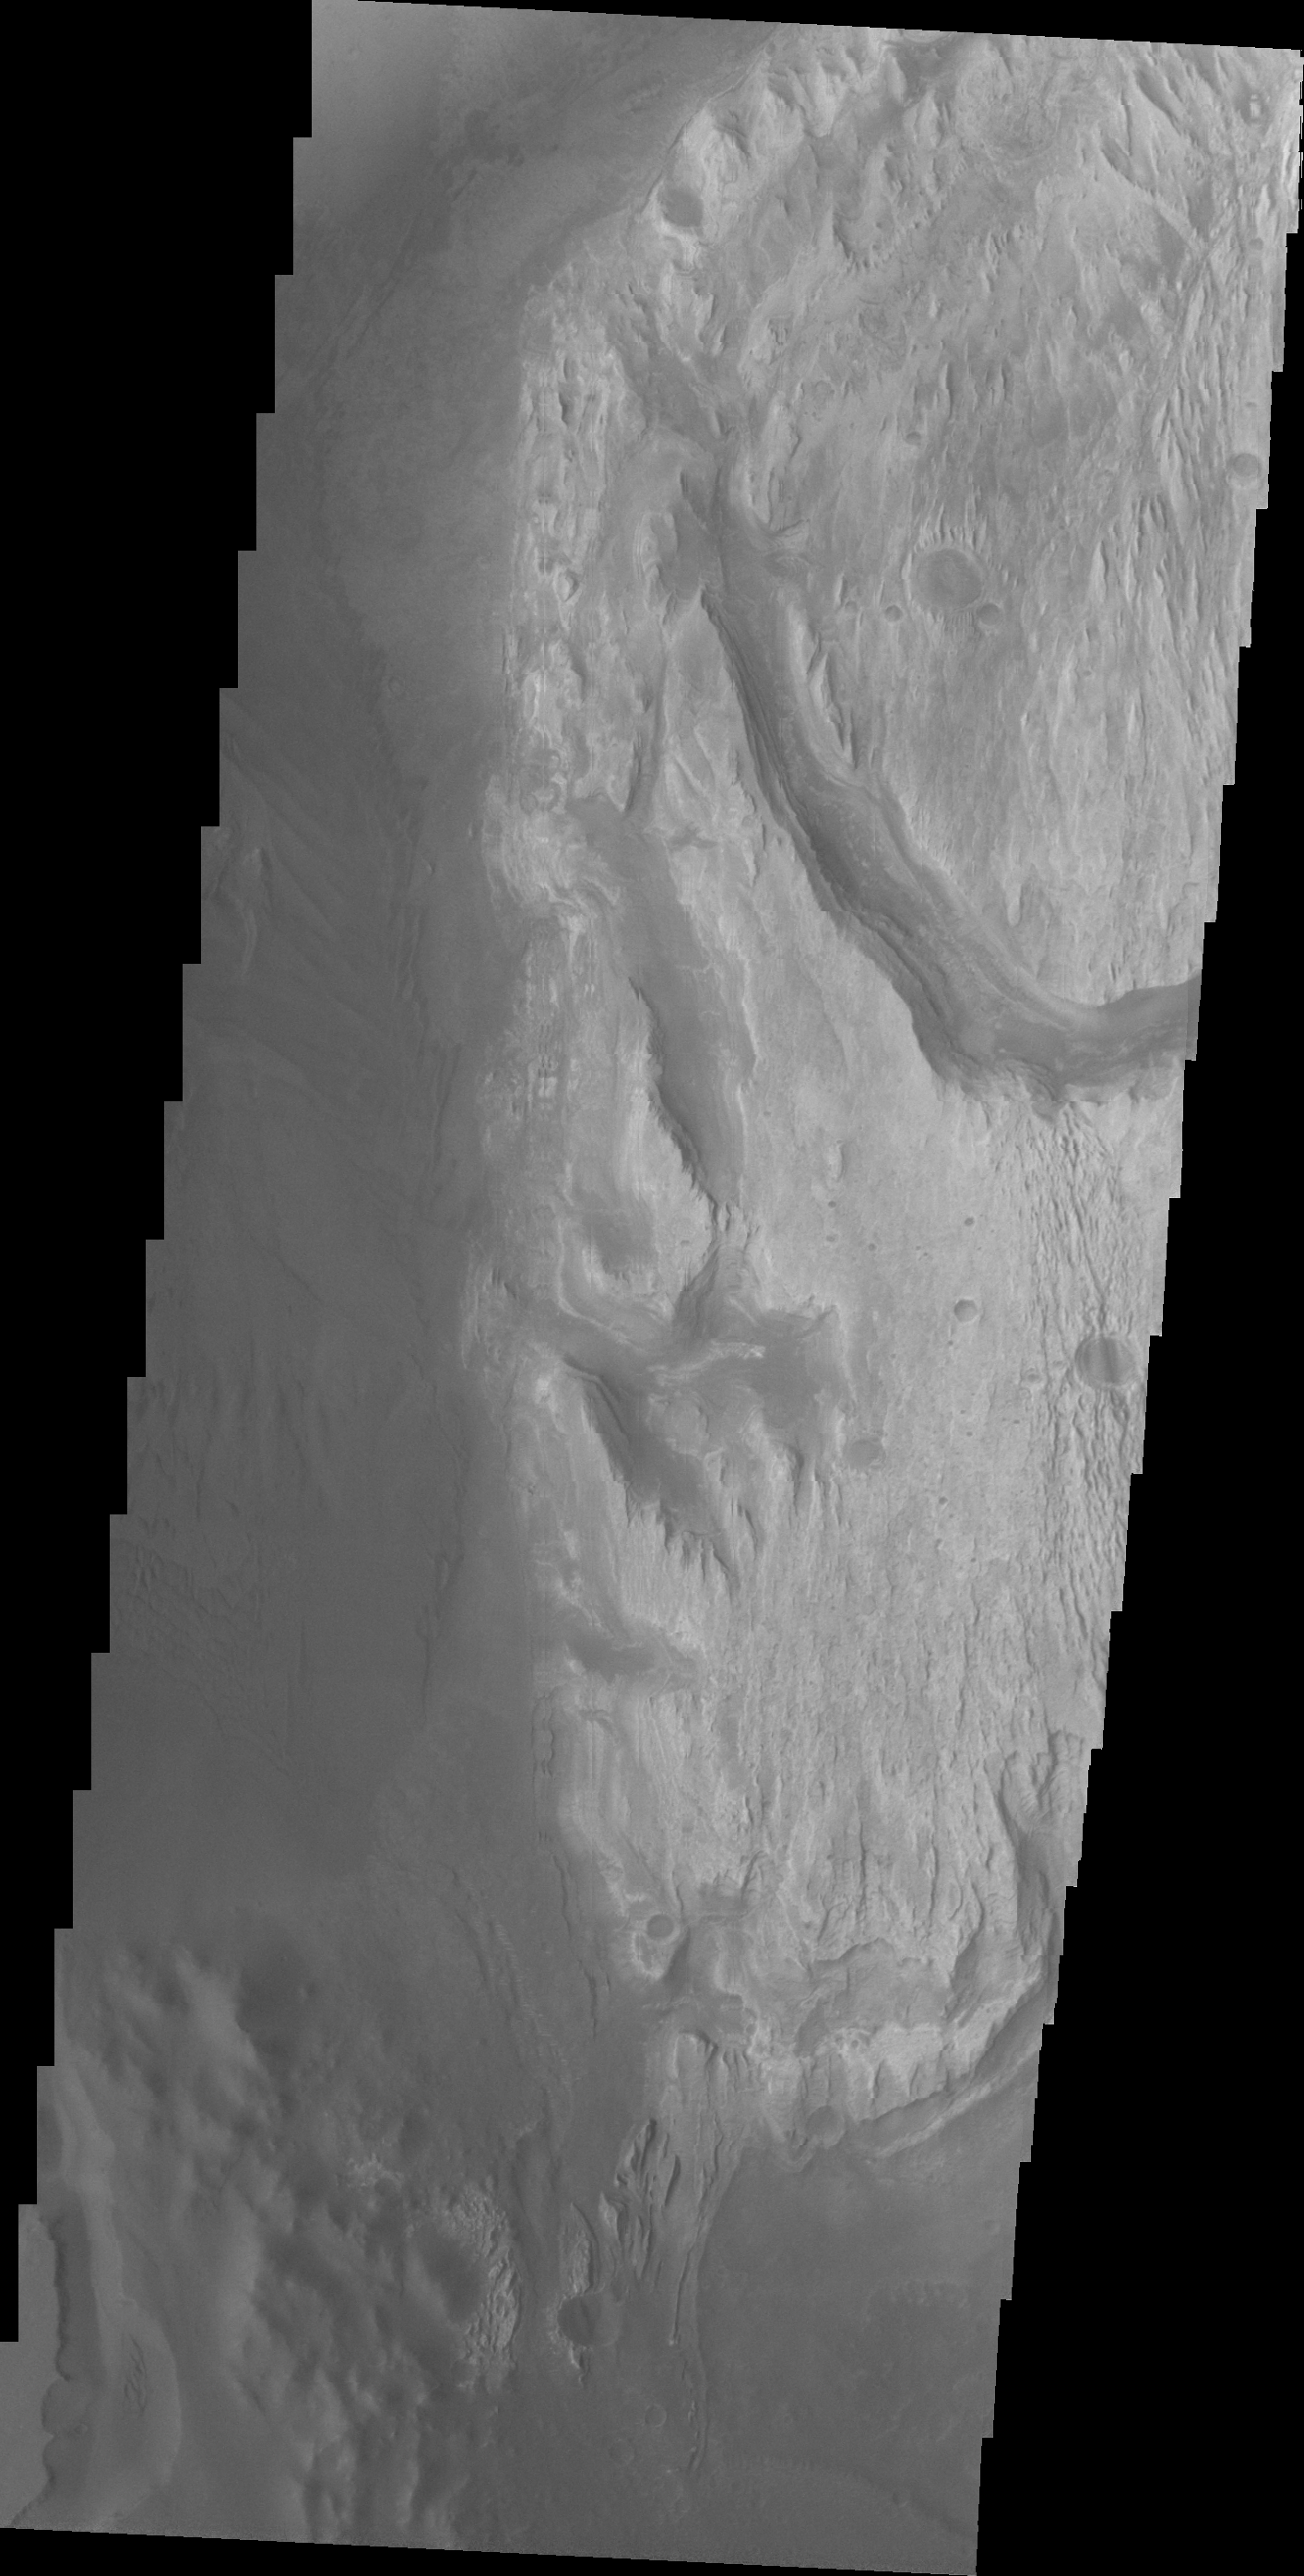

Images of Gale #24

During the month of April Mars will be in conjunction relative to the Earth. This means the Sun is in the line-of-sight between Earth and Mars, and communication between the two planets is almost impossible. For conjunction, the rovers and orbiting spacecraft at Mars continue to operate, but do not send the data to Earth. This recorded data will be sent to Earth when Mars moves away from the sun and the line-of-sight between Earth and Mars is reestablished. During conjunction the THEMIS image of the day will be a visual tour of Gale Crater, the location of the newest rover Curiosity.

In this image the large channel from the previous image is just visible at the bottom left of the frame. The rough appearing dark material at the bottom of the image was likely deposited by the large channel. This image shows how close that material is to Mt. Sharp and also how different the two deposits appear in a visible wavelength image.

Credit: NASA/JPL-Caltech/ASU